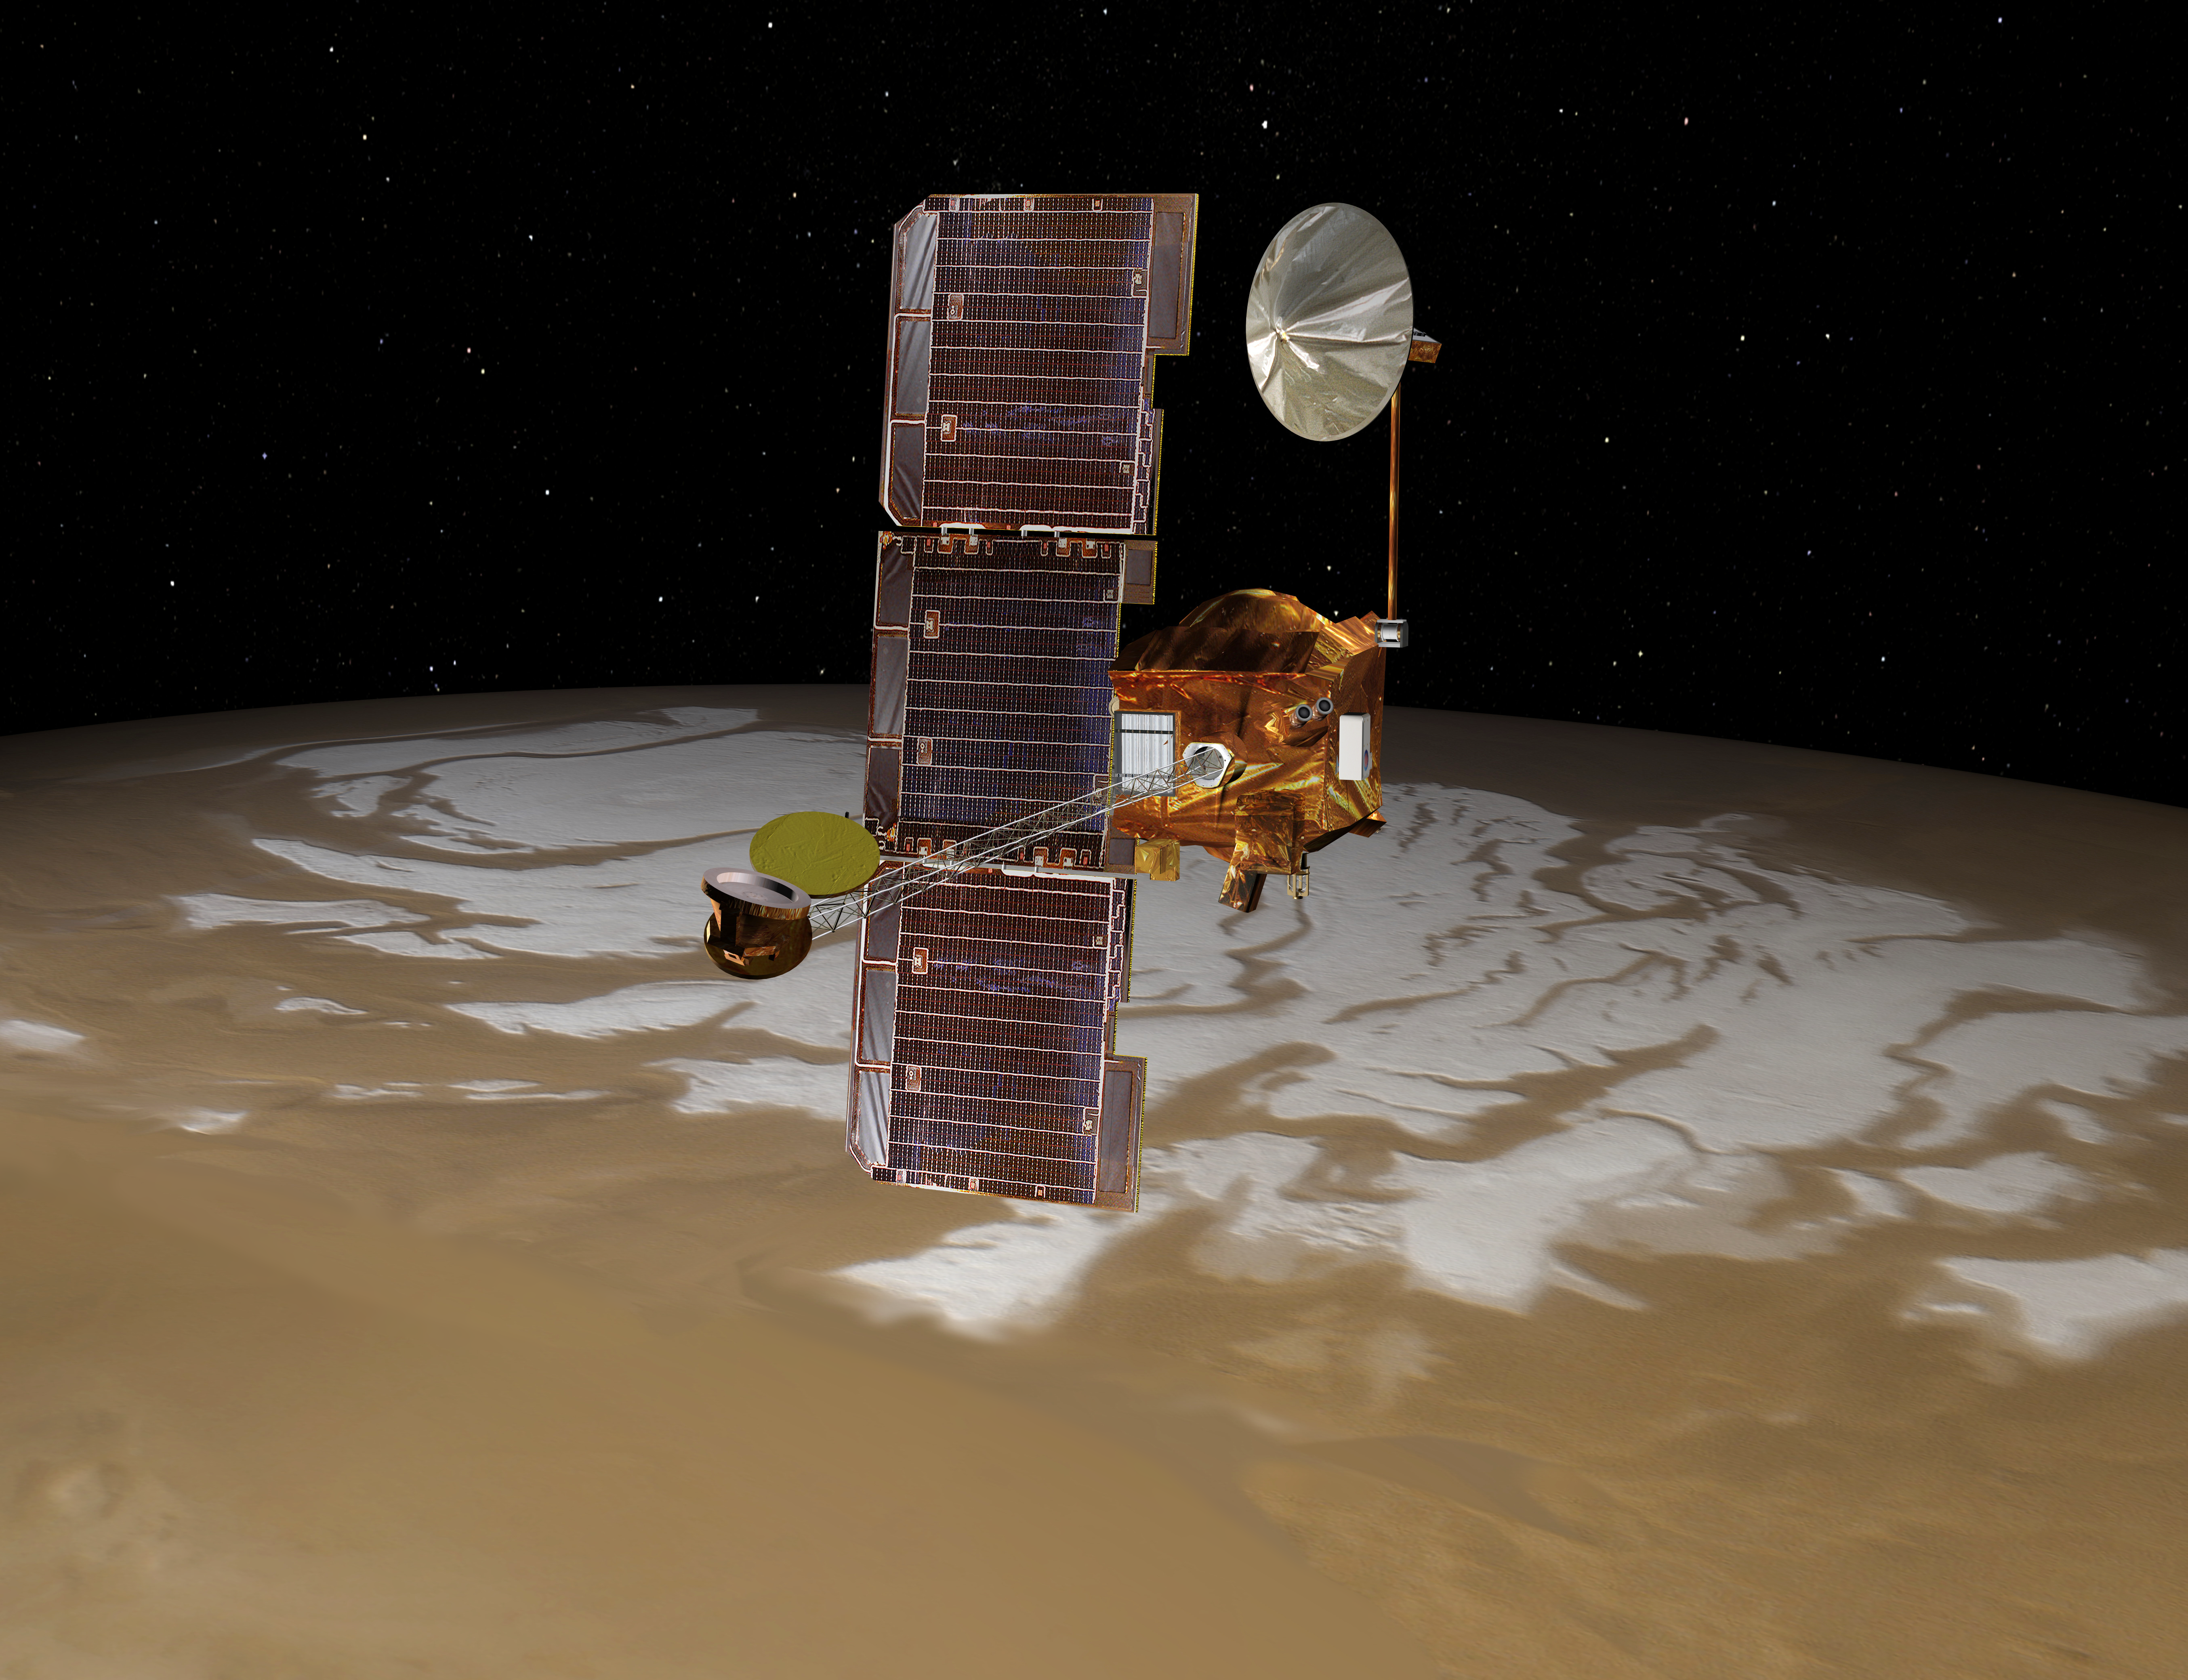

Odyssey over Mars’ South Pole (Artist’s Concept)

NASA’s Mars Odyssey spacecraft passes above Mars’ south pole in this artist’s concept illustration. The spacecraft has been orbiting Mars since October 24, 2001.

NASA’s Jet Propulsion Laboratory manages the Mars Odyssey mission for the NASA Office of Space Science, Washington, D.C. Investigators at Arizona State University in Tempe, the University of Arizona in Tucson, and NASA’s Johnson Space Center, Houston, operate the science instruments. The gamma-ray spectrometer was provided by the University of Arizona in collaboration with the Russian Aviation and Space Agency and Institute for Space Research, which provided the high-energy neutron detector, and the Los Alamos National Laboratories, New Mexico, which provided the neutron spectrometer. Lockheed Martin Space Systems, Denver, is the prime contractor for the project, and developed and built the orbiter. Mission operations are conducted jointly from Lockheed Martin and from JPL, a division of the California Institute of Technology in Pasadena.

Credit: NASA/JPL